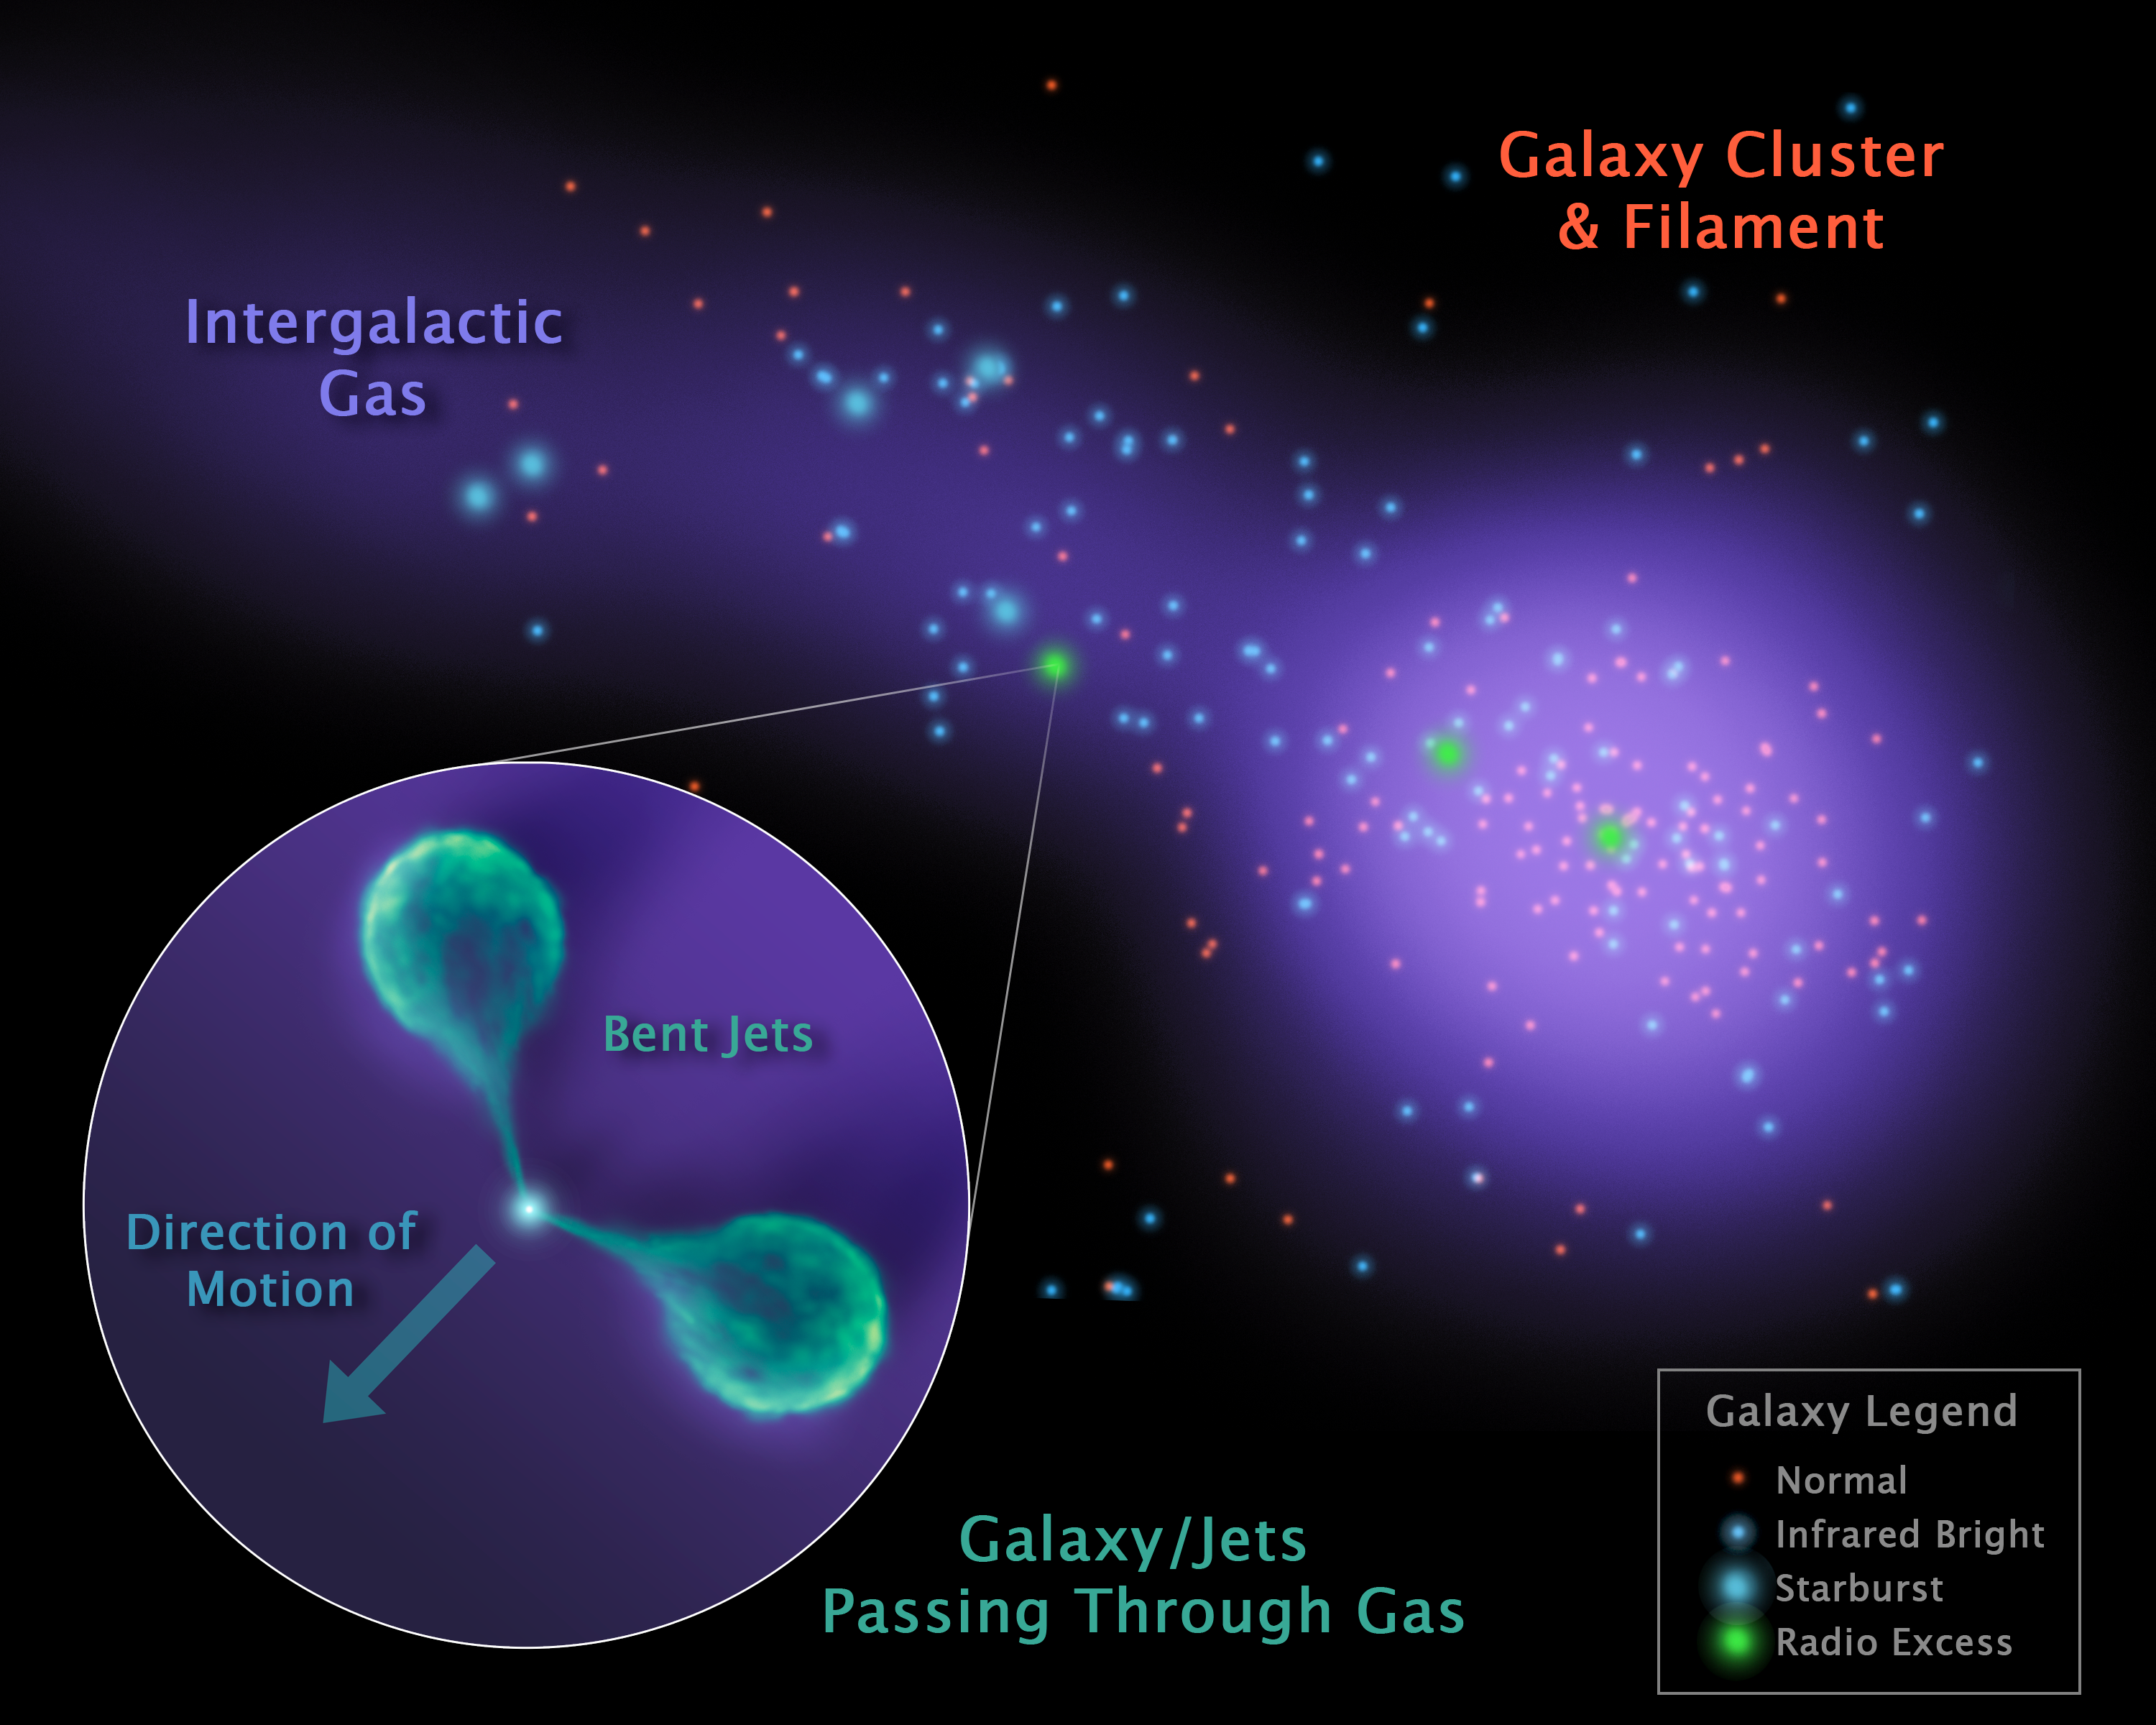

Bent Galactic Jets

Astronomers have caught sight of an unusual galaxy that, like a lighthouse, has illuminated new details about a celestial "sandbar" connecting two massive islands of galaxies. The galaxy, which is wandering through this sandbar, or filament, has twin lobes of material jetting from its center that are bending backwards as they sweep through the filament's hot gas. The findings are a result of observations made primarily by NASA's Spitzer Space Telescopes and the Very Large Array radio telescope near Socorro, N.M.

In this diagram, one of the clusters is shown to the right as a collection of galaxies, which are seen as dots. The hot gas filling the cluster and filament is illustrated with purple. The unusual galaxy and the angle of its bent lobes are illustrated in the callout.

In 2008, Spitzer identified this filament, which runs from a galaxy cluster known as Abell 1763. Later, Spitzer data helped narrow in on the unusual galaxy, and led to follow-up radio observations that were that were used to find and measure the angles of the lobes. Astronomers measured the curve of these lobes to gauge the density of particles in the intergalactic filament. Such rare, arced galaxies could be used to find and study the hard-to-see intergalactic filaments that link up galaxy clusters and offer ideal environments for forming new stars.

Infrared-bright galaxies measured by Spitzer are represented in the diagram with blue colors, and the brightest "starburst" galaxies are the largest dots. Radio-bright galaxies, including the one sweeping through the filament, are shaded green.

Credit: NASA/JPL-Caltech/L. Edwards (SSC/Caltech)